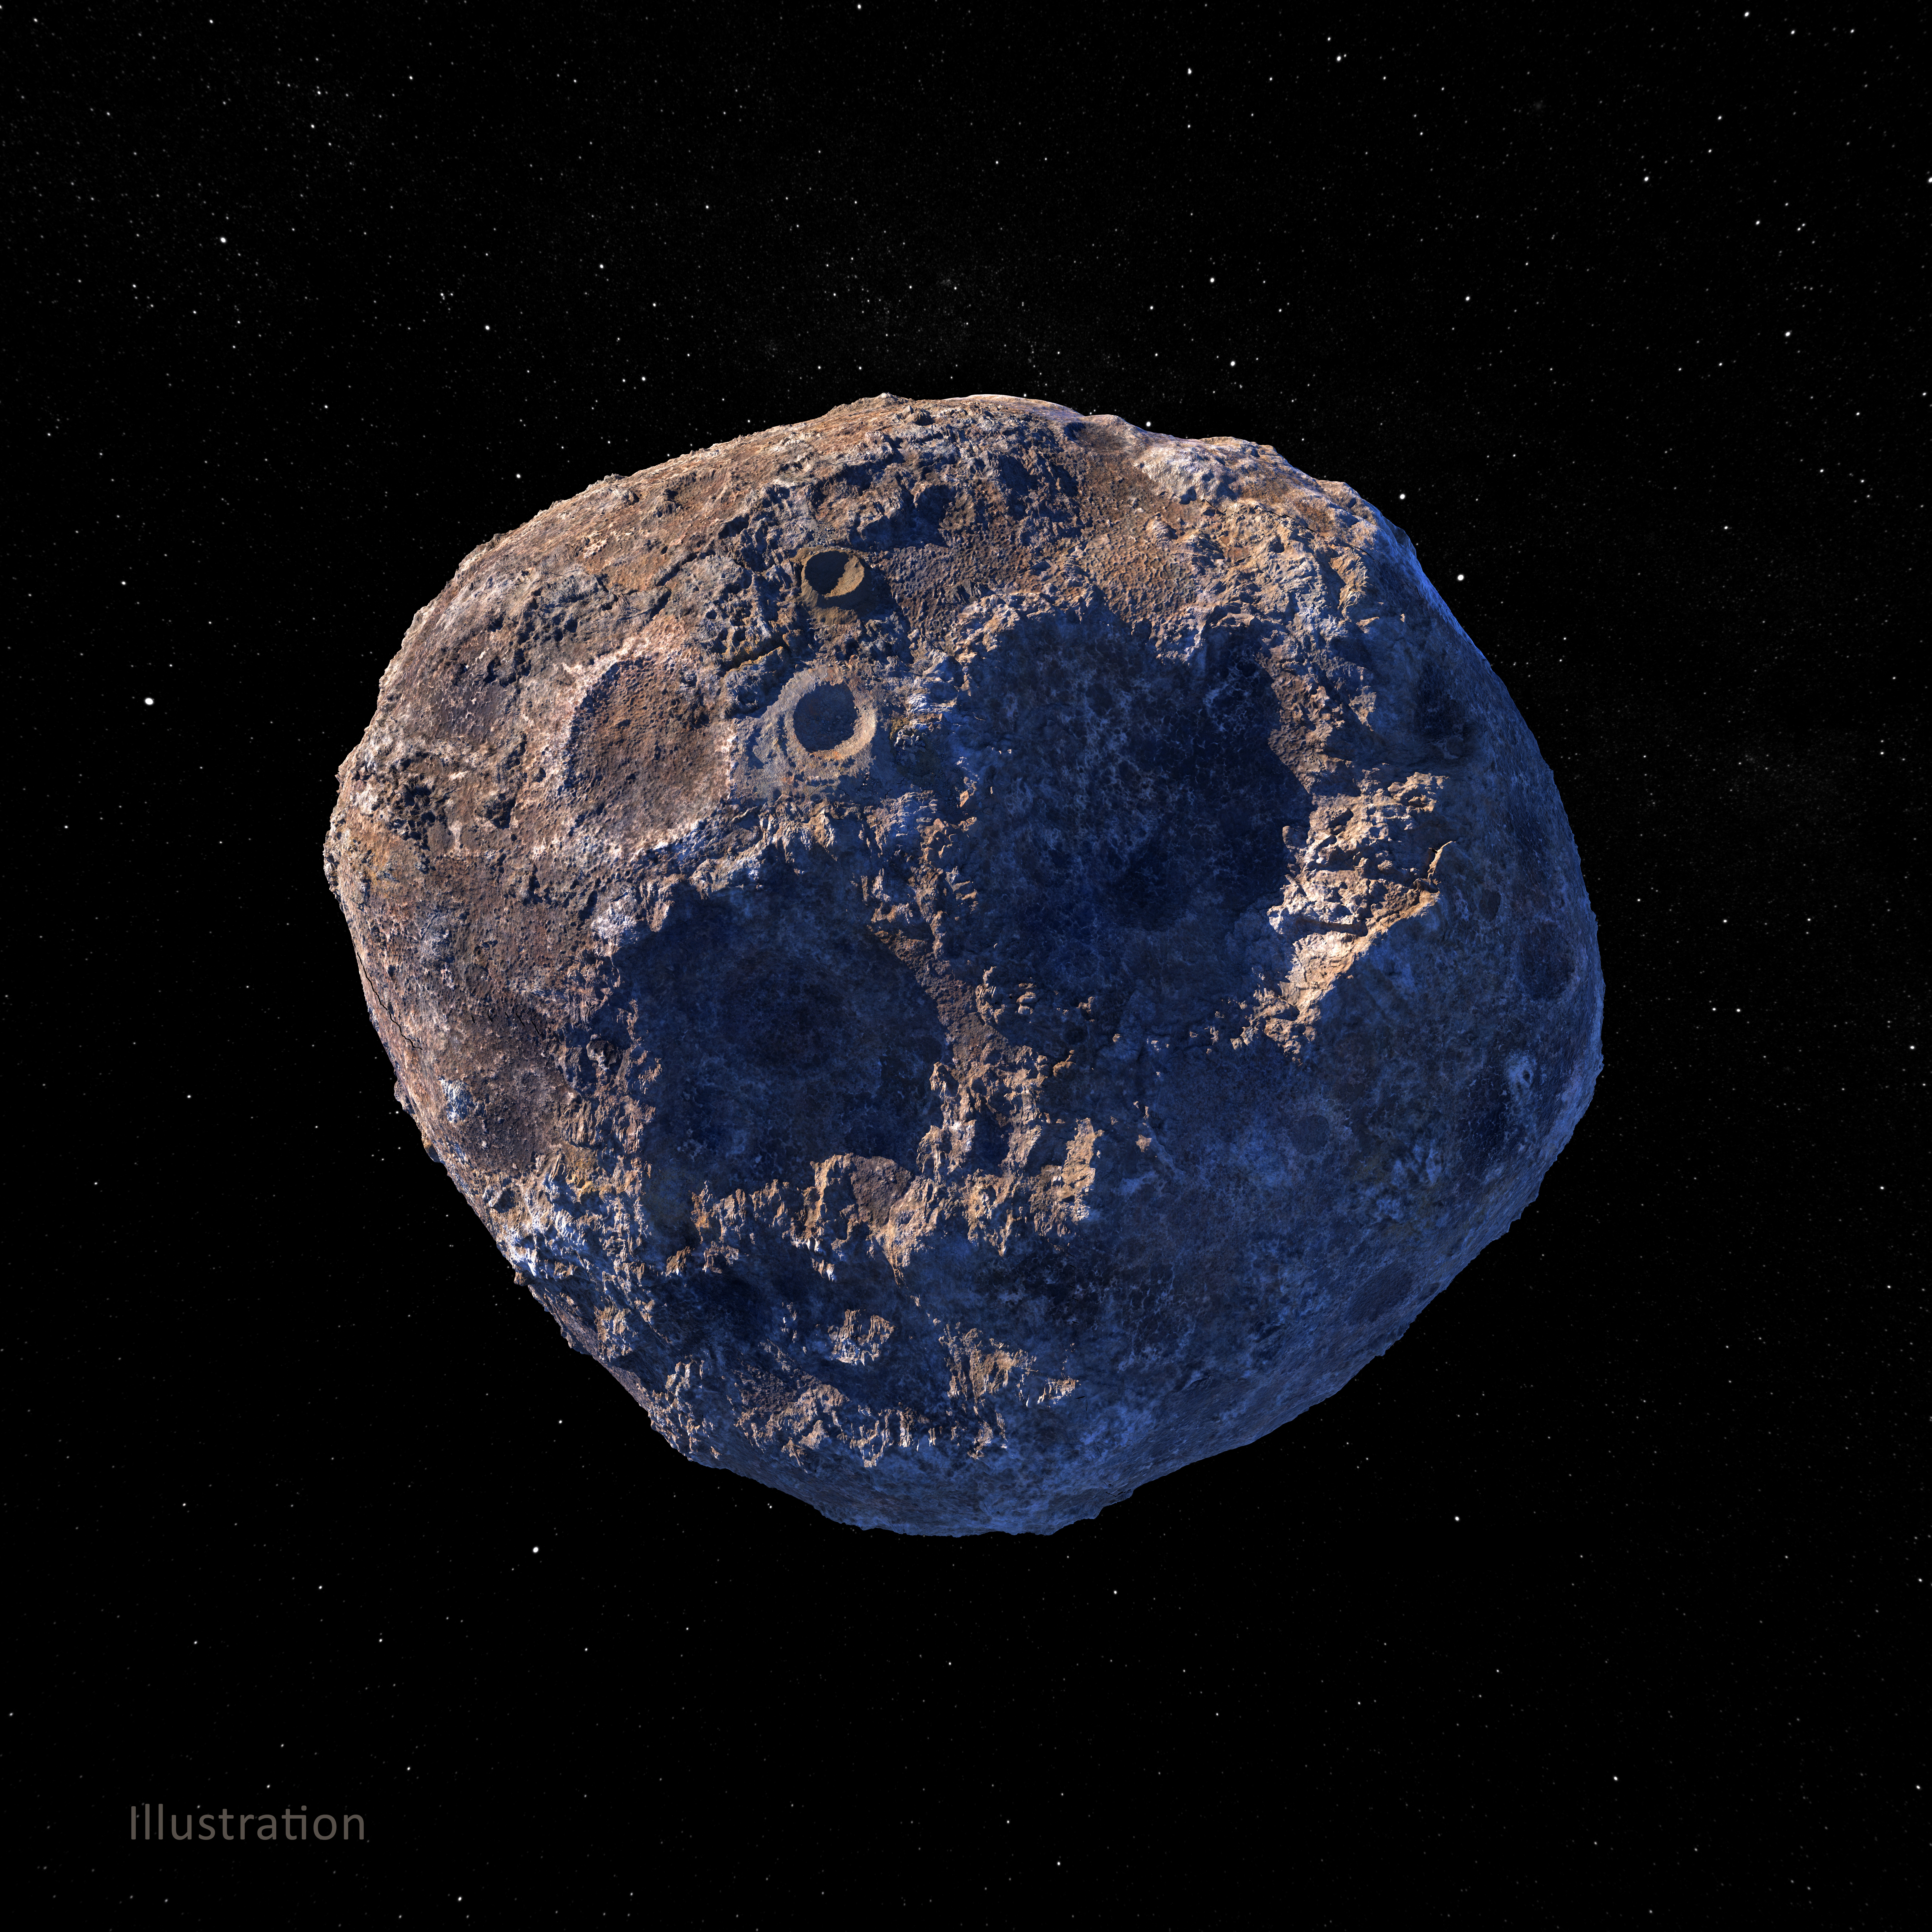

Asteroid Psyche (Illustration)

This illustration, created in March 2021, depicts the 140-mile-wide (226-kilometer-wide) asteroid Psyche, which lies in the main asteroid belt between Mars and Jupiter. Psyche is the focal point of NASA’s mission of the same name. The Psyche spacecraft is set to launch in August 2022 and arrive at the asteroid in 2026, where it will orbit for 21 months and investigate its composition.

Based on data obtained from Earth, scientists believe Psyche is a mixture of metal and rock. The rock and metal may be in large provinces, or areas, on the asteroid — as depicted in an illustration here: PIA24471. Another possibility is that rock and metal may be intimately mixed on a scale too small to detect from orbit — as depicted in the illustration above. Observing and measuring how the metal and rock are mixed will help scientists determine how Psyche formed.

Exploring the asteroid could also give valuable insight into how our own planet and others formed. The Psyche team will use a magnetometer to measure the asteroid’s magnetic field. A multispectral imager will capture images of the surface, as well as data about the Psyche’s composition and topography. Spectrometers will analyze the neutrons and gamma rays coming from the surface to reveal the elements that make up the asteroid itself.

The image was created by Peter Rubin.

Arizona State University in Tempe leads the mission. NASA’s Jet Propulsion Laboratory in Southern California is responsible for the mission’s overall management, system engineering, integration and testing, and mission operations. Maxar Technologies provided the high-power solar electric propulsion spacecraft chassis.

Credit: NASA/JPL-Caltech/ASU